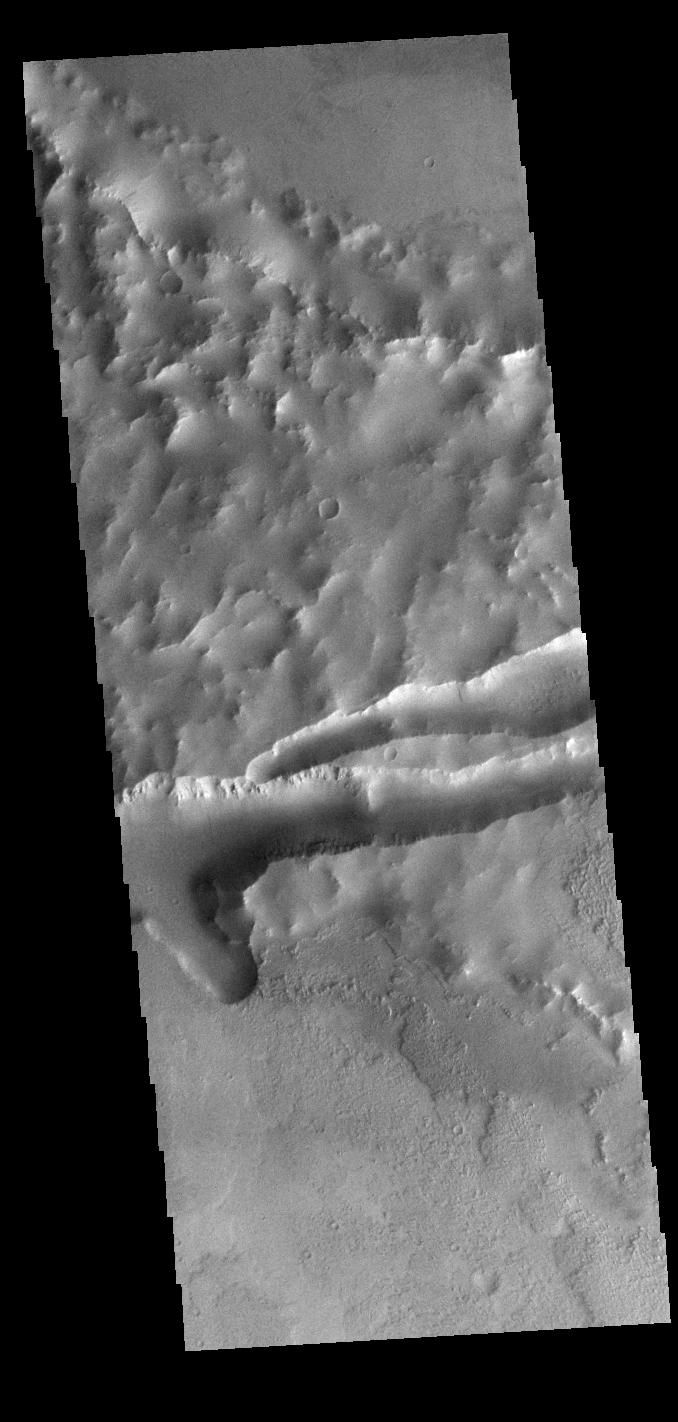

Mangala Fossae

This VIS image shows part of Mangala Fossae. Fossae are long linear depressions called a graben and were formed by extension of the crust and faulting. When large amounts of pressure or tension are applied to rocks on timescales that are fast enough that the rock cannot respond by deforming, the rock breaks along faults. In the case of a graben, two parallel faults are formed by extension of the crust and the rock in between the faults drops downward into the space created by the extension. Mangala Fossae is 828 km long (514 miles).

Credit: NASA/JPL-Caltech/ASU